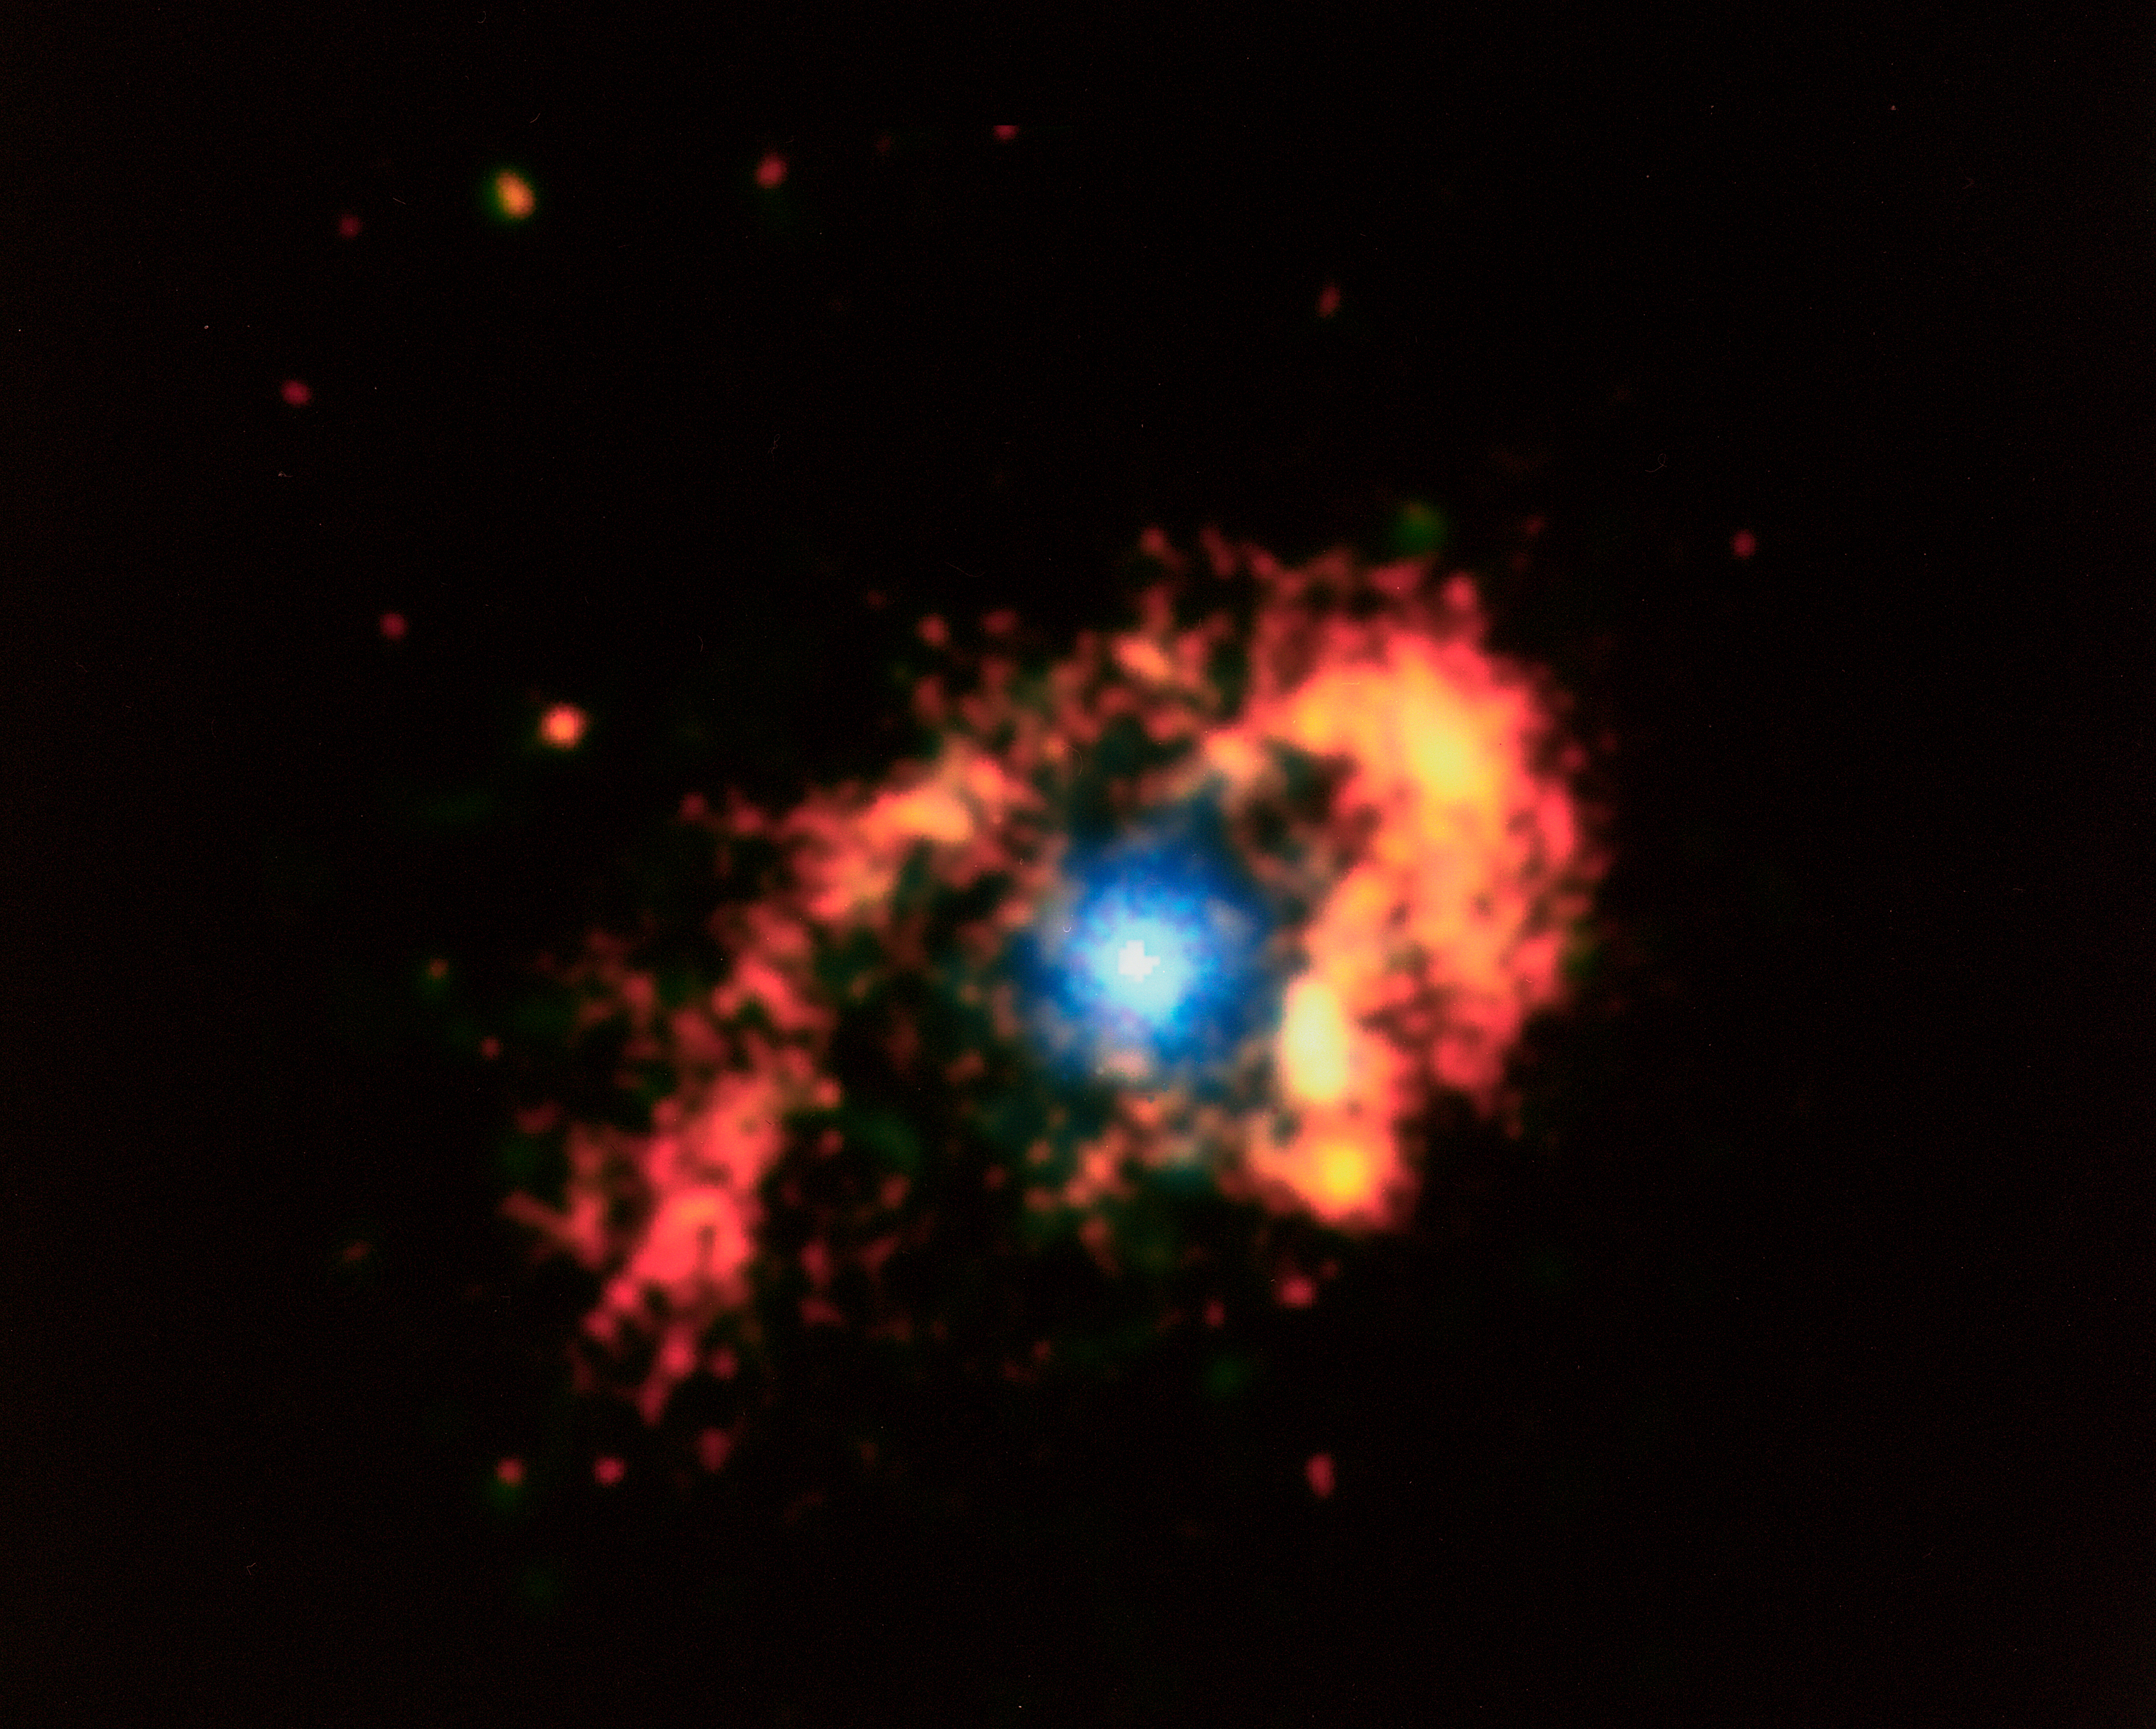

History of Chandra X-Ray Observatory

This Chandra X-Ray Observatory image of the mysterious superstar Eta Carinae reveals a surprising hot irner core, creating more questions than answers for astronomers. The image shows three distinct structures: An outer, horseshoe shaped ring about 2 light-years in diameter, a hot inner core about 3 light-months in diameter, and a hot central source less than a light-month in diameter which may contain the superstar. In 1 month, light travels a distance of approximately 489 billion miles (about 788 billion kilometers). All three structures are thought to represent shock waves produced by matter rushing away from the superstar at supersonic speeds. The temperature of the shock-heated gas ranges from 60 million degrees Kelvin in the central regions to 7 million degrees Kelvin on the outer structure. Eta Carinae is one of the most enigmatic and intriguing objects in our galaxy. Between 1837 and 1856, it increased dramatically in brightness to become the most prominent star in the sky except for Sirius, even through it is 7,500 light-years away, more than 80 times the distance to Sirius. This "Great Eruption," as it is called, had an energy comparable to a supernova, yet did not destroy the star, which faded to become a dim star, invisible to the naked eye. Since 1940, Eta Carinae has begun to brighten again, becoming visible to the naked eye.

Credit: NASA/CXC/SAO